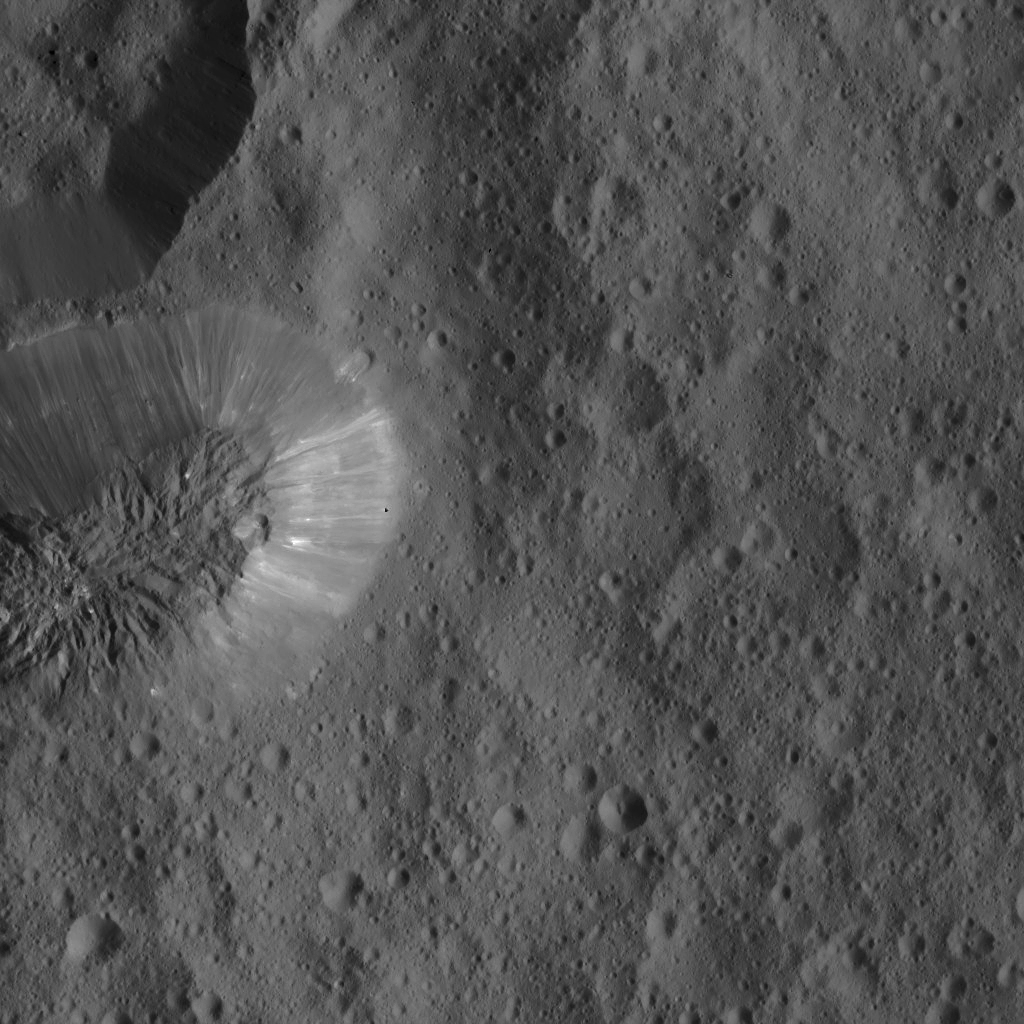

Dawn LAMO Image 84

This image, taken by the framing camera aboard NASA’s Dawn spacecraft, shows Ceres’ enigmatic mountain Ahuna Mons. The rugged plateau of this feature is sparsely cratered, inferring the mountain was formed in the relatively recent past.

The terrain surrounding Ahuna Mons is densely packed with smaller craters, reflecting the greater age of these plains with respect to the mountain. The formation process of Ahuna Mons is still unknown, but a combination of volcanism and tectonism appears to be most likely.

The view is centered at approximately 10 degrees south latitude and 318 degrees east longitude. Dawn took this image on March 20, 2016, in its low-altitude mapping orbit, at a distance of about 240 miles (385 kilometers) above the surface. The image resolution is 120 feet (35 meters) per pixel.

Dawn’s mission is managed by JPL for NASA’s Science Mission Directorate in Washington. Dawn is a project of the directorate’s Discovery Program, managed by NASA’s Marshall Space Flight Center in Huntsville, Alabama. UCLA is responsible for overall Dawn mission science. Orbital ATK, Inc., in Dulles, Virginia, designed and built the spacecraft. The German Aerospace Center, the Max Planck Institute for Solar System Research, the Italian Space Agency and the Italian National Astrophysical Institute are international partners on the mission team.

Credit: NASA/JPL-Caltech/UCLA/MPS/DLR/IDA